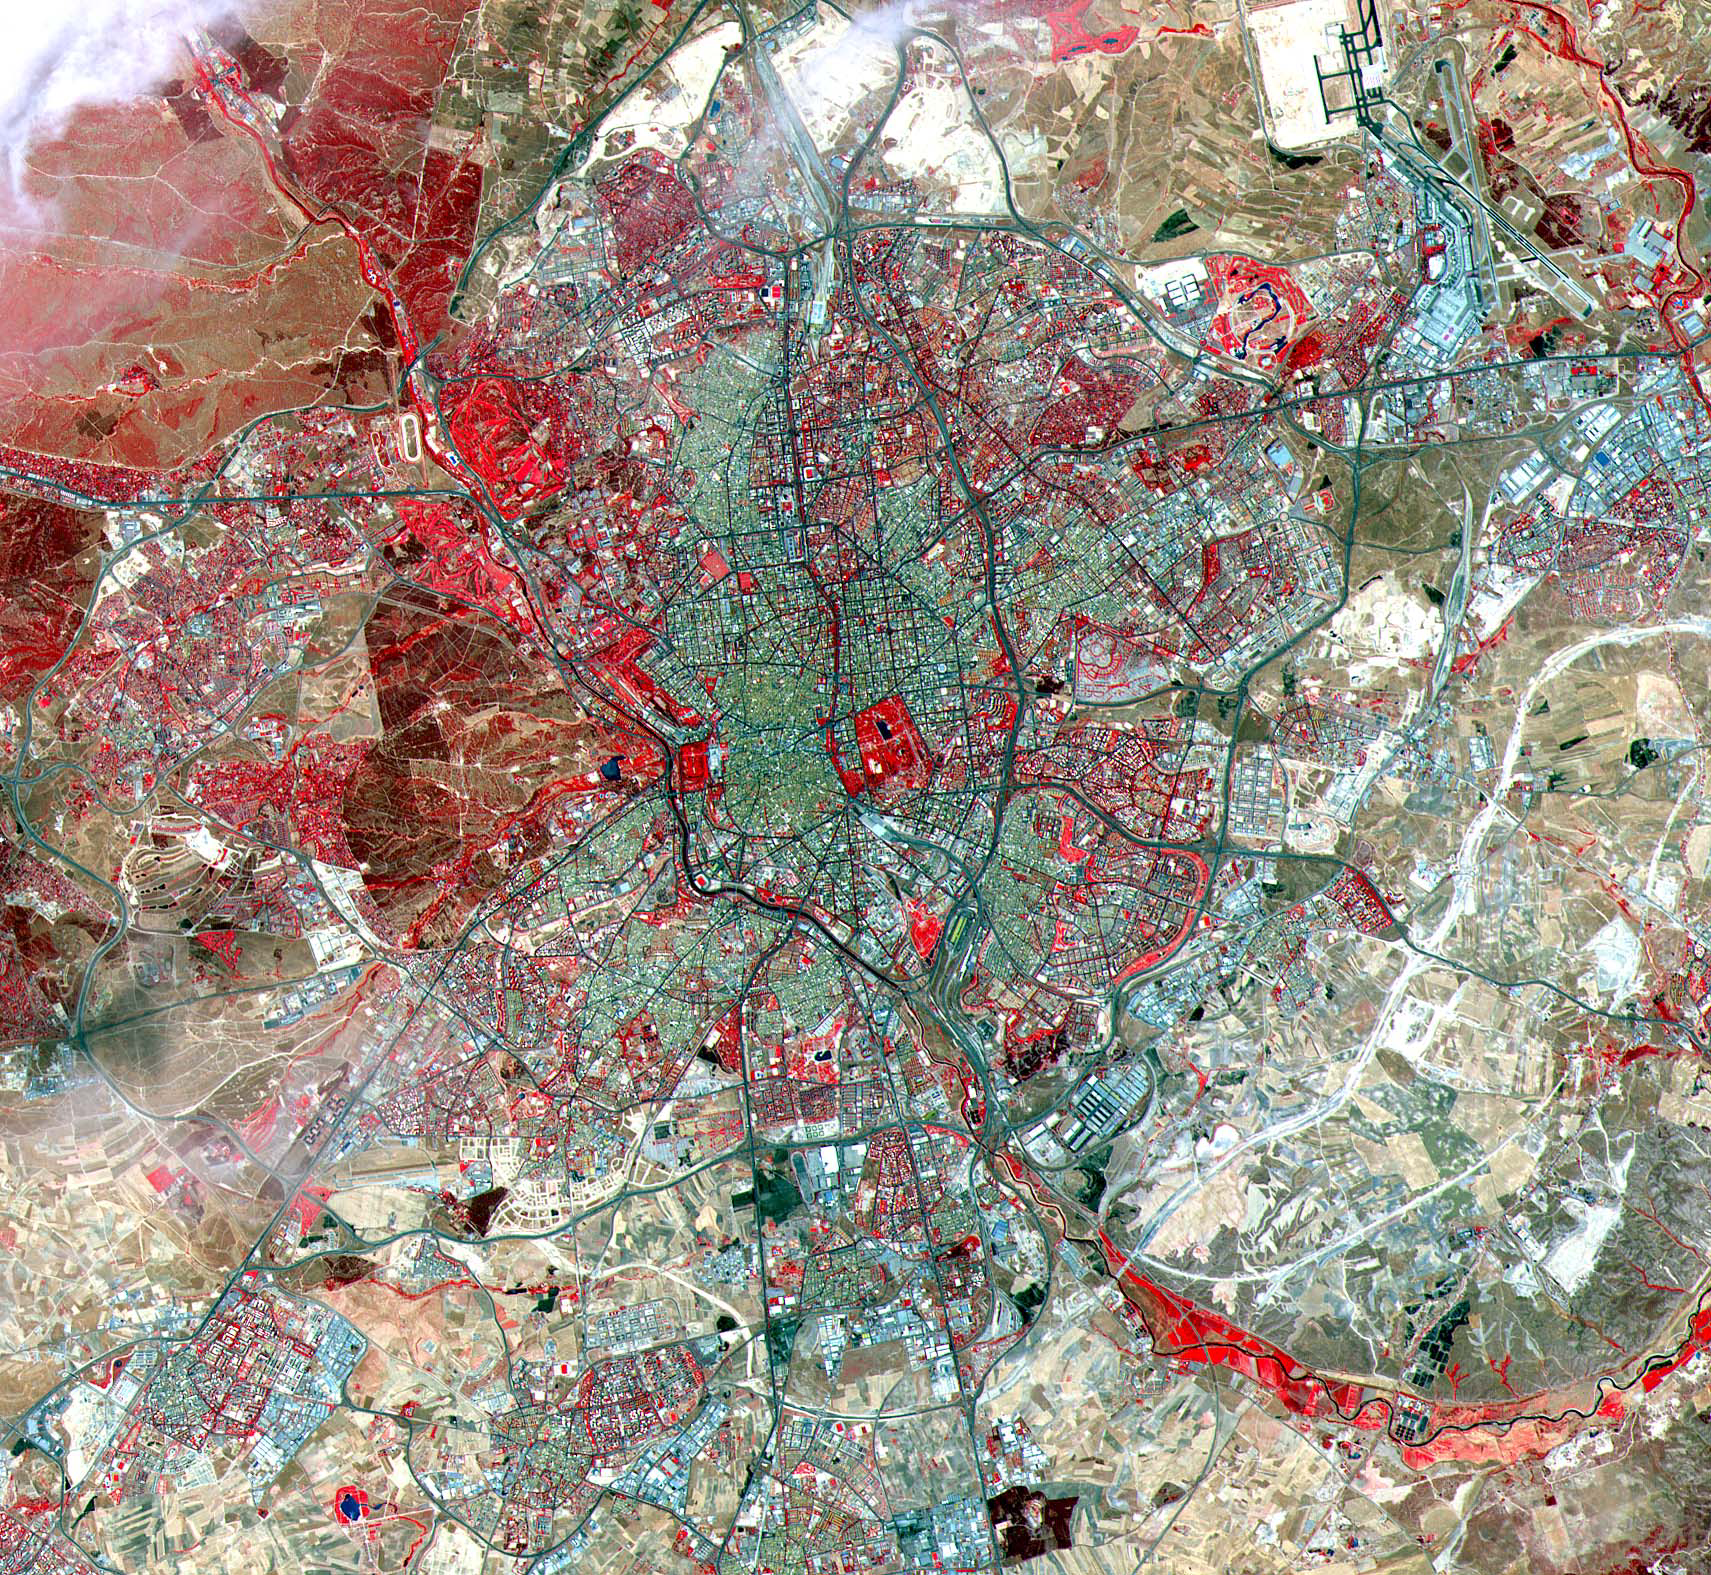

Madrid

This ASTER image was acquired on July 5, 2000 and covers an area of 25 by 24 km over Madrid, Spain. A historic capital city, Madrid is renowned for its unique charm and its exhilarating cultural life. In the 10th century, a Moorish fortress called Magerit was first built on the site, a plateau 656 meters (2,150 feet) above sea level. Spanish Christians seized the city a century later, although Madrid remained relatively unimportant until 1561. It was then that the Spanish king Philip II chose it as the national capital, largely because of its geographic location in the very heart of the country. Some historic structures from this and later periods still grace the narrow streets of the old section of Madrid, although the Spanish Civil War exacted a heavy toll on the city. The image is located at 40.4 degrees north latitude and 3.7 degrees west longitude.

The U.S. science team is located at NASA’s Jet Propulsion Laboratory, Pasadena, Calif. The Terra mission is part of NASA’s Science Mission Directorate.

Credit: NASA/GSFC/METI/ERSDAC/JAROS, and U.S./Japan ASTER Science Team